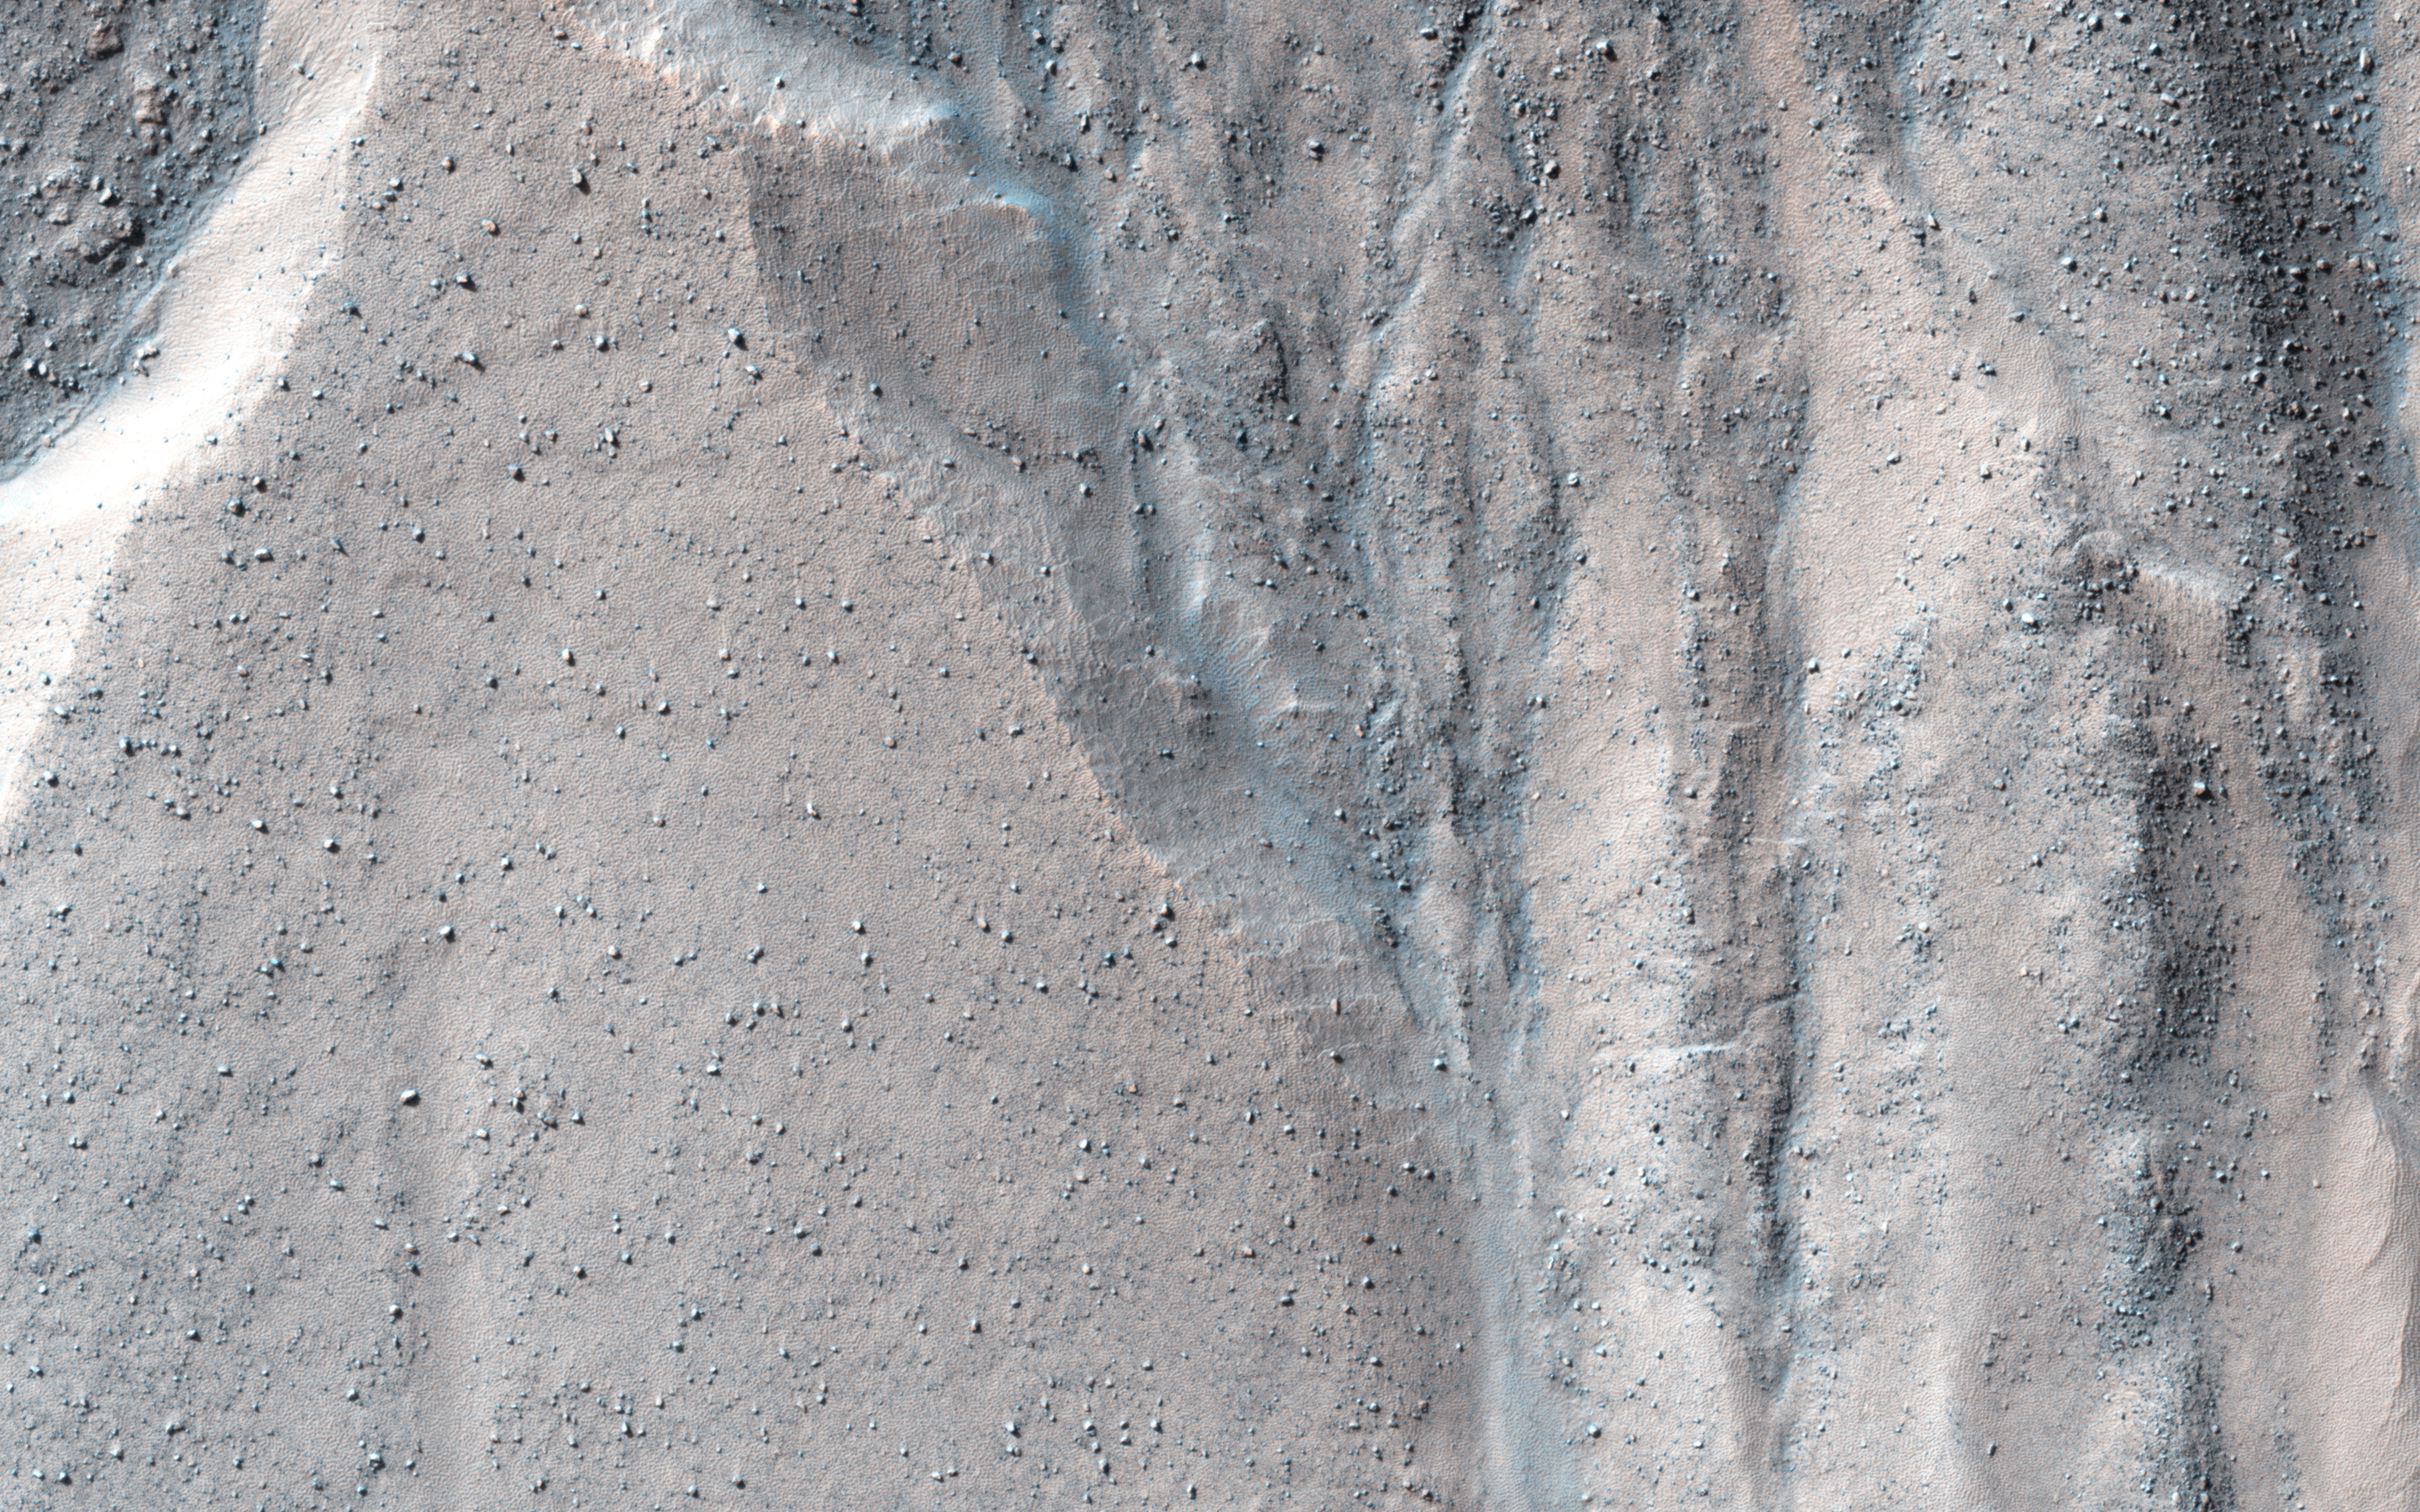

Gullied Massif in the Nereidum Montes

This observation shows a beautiful example of gullies in a massif in Nereidum Montes, located in Argyre Planitia, one of the largest impact basins on Mars.

The purpose of acquiring this full-resolution image of these gullies was to take a closer look at where they are originating from in the massif wall. If we can answer that, we might be able to learn what were the processes that actually formed these gullies. In this particular region, there might be indications of a glacial past.

Nereidum Montes extends approximately 1150 kilometers, and was named by the noted Greek astronomer Eugène Michel Antoniadi (1870-1944).

HiRISE is one of six instruments on NASA’s Mars Reconnaissance Orbiter. The University of Arizona, Tucson, operates the orbiter’s HiRISE camera, which was built by Ball Aerospace & Technologies Corp., Boulder, Colo. NASA’s Jet Propulsion Laboratory, a division of the California Institute of Technology in Pasadena, manages the Mars Reconnaissance Orbiter Project for the NASA Science Mission Directorate, Washington.

Credit: NASA/JPL-Caltech/Univ. of Arizona